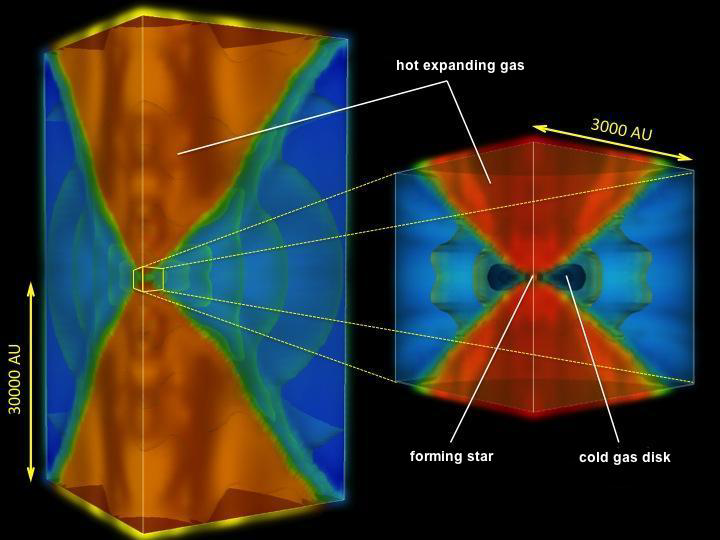

Cooking up the First Stars

Zoom Figure

Scientists are simulating how the very first stars in our universe were born. This diagram shows a still from one such simulation. The cube on the right is a blown up region at the center of the box on the left.

The stars we see today formed out of collapsing clouds of gas and dust. In the very early universe, however, the stars had fewer ingredients available. There wasn’t any dust yet, or heavy elements, both of which help cool the gas in a cloud so that it can collapse. Instead, the very first stars formed from nothing but hydrogen and helium gas. Astronomers theorize that, in order to overcome their lack of cooling ingredients, these stars would have needed more mass to form. The first stars were thought to have been more massive than even the most massive stars observed today.

At the very center of each box shown here is the forming star — the star itself is too small to see at this scale. The red areas show hot gas with temperatures as high as 50,000 Kelvin (90,000 degrees Fahrenheit), heated by, and surrounding, the forming star. Blue shows much cooler gas, with the darkest blue showing the densest portions of cool gas, shaped like a disk surrounding the seedling star.

As the star pulls matter from the disk onto it, it grows more massive. Meanwhile, some gas — shown in the red areas — is so hot that it expands and escapes. Eventually, large amounts of the surrounding gas become too hot and escape. At this point, the star stops growing — it has finished “baking.”

Scientists at NASA’s Jet Propulsion Laboratory, Pasadena, Calif., have used these simulations to show that the first stars, during their formation, had a greater impact on surrounding gas than previously thought. The higher gas temperatures would have caused the stars to stop growing sooner. As a result, the first stars were not likely hundreds of times the mass of sun, but only tens of times its mass.

None of these first stars still exist today. After a few million years they exploded in fiery supernovae, spewing heavier elements cooked in their interiors out into the surrounding gas.

For technical details and videos visit http://www-tap.scphys.kyoto-u.ac.jp/~hosokawa/firststarstop_e.html.

Credit: NASA/JPL-Caltech/Kyoto Univ.